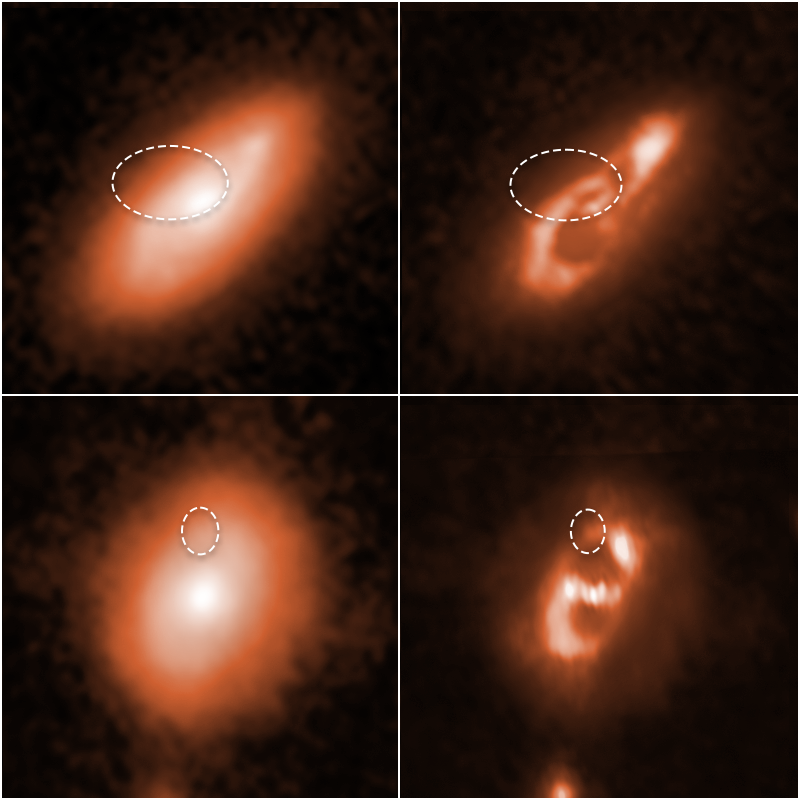

Fast Radio Burst Host Residuals

Astronomers using the Hubble Space Telescope have tracked down two brief, powerful radio bursts to the spiral arms of the two galaxies shown at top and bottom of this image. The catalogue names of the bursts are FRB 190714, top row, and FRB 180924, bottom row.

The galaxies are far from Earth, appearing as they looked billions of years ago. The dotted oval lines in each of the four images mark the location of the brilliant radio flares. The two images at left show the full Hubble snapshots of each galaxy.

To study each galaxy’s spiral structure in more detail, the researchers overlaid a computer model of the galaxies' starlight onto the images at left. They then subtracted the smoother, more diffuse starlight from each of those images. The resulting two images at right reveal each galaxy's spiral arms more clearly, which were harder to see in the original images.

Because these radio pulses disappear in much less than the blink of an eye, researchers have had a hard time tracking down where they come from.

These galaxies are part of a survey to determine the origin of fast radio bursts, which can release as much energy in a thousandth of a second as the Sun does in a year.

Identifying the radio bursts' location helped researchers narrow the list of possible FRB sources that can generate such prodigious tsunamis of energy. One of the leading possible explanations is a torrential blast from a young magnetar. Magnetars are a type of neutron star with extraordinarily powerful magnetic fields.

The observations were made in ultraviolet and near-infrared light with Hubble's Wide Field Camera 3. The images were taken between November 2019 and April 2020.

Credit: NASA, ESA, Alexandra Mannings (UC Santa Cruz), Wen-fai Fong (Northwestern); Image Processing: Alyssa Pagan (STScI)